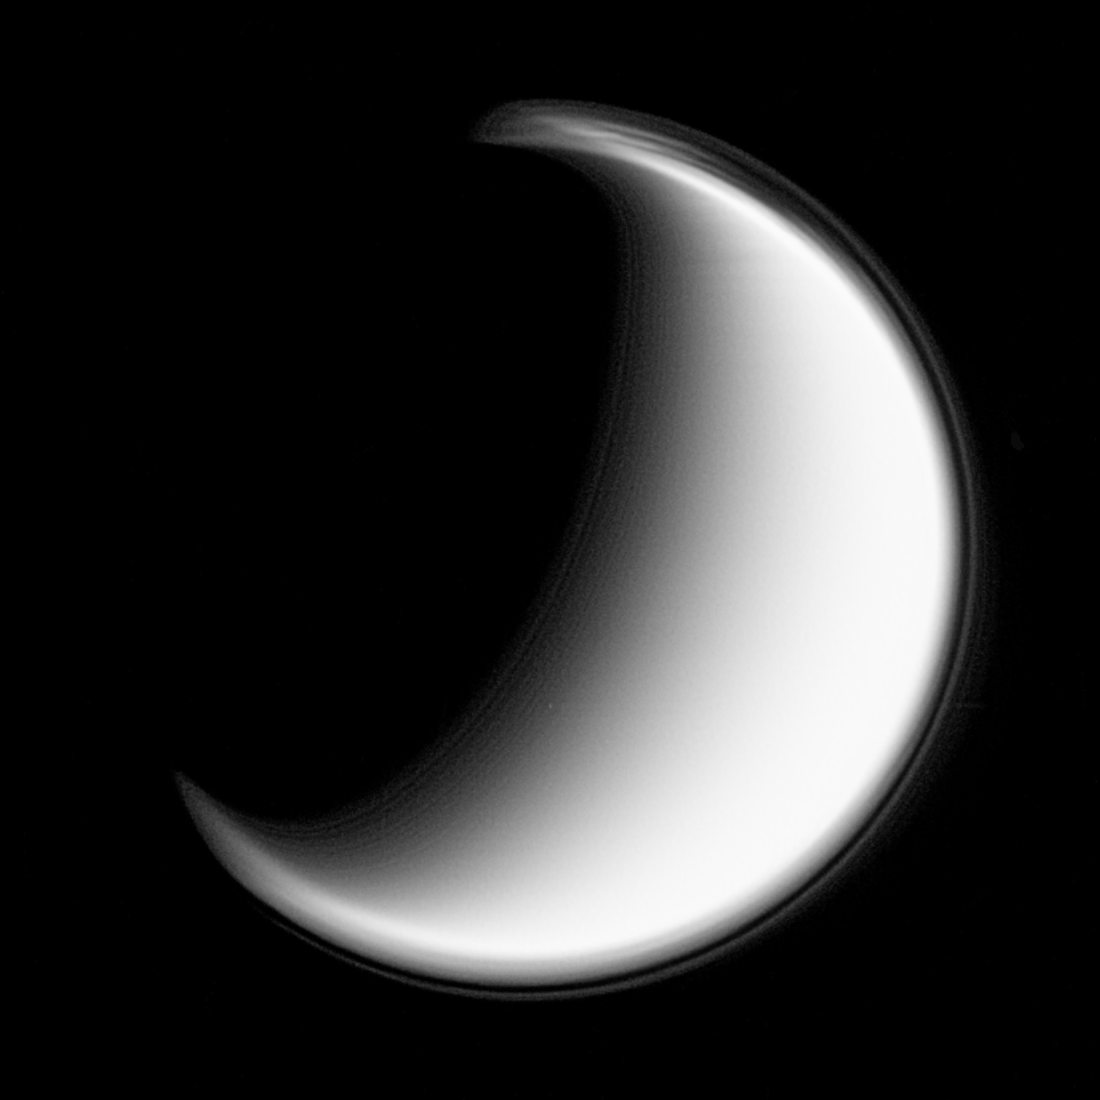

Haze Layers on Titan

This composite of 24 images from the Cassini spacecraft shows multiple layers in Titan’s stratospheric haze. The most prominent layer is located about 500 kilometers (300 miles) above the surface and is seen at all latitudes, encircling the moon.

Several other layers are most apparent in the north polar hood (at top), but this view also shows some at other latitudes. The mechanisms that produce these layers are not understood, but waves in the atmosphere are thought to play a significant role.

The images in this composite were taken over a period of 23 minutes. The images were processed to enhance fine detail and then were combined to create this view. North on Titan (5,150 kilometers, or 3,200 miles across) is up.

The images were taken in visible light with the narrow-angle camera on Jan. 27, 2006 at a distance of approximately 2.3 million kilometers (1.4 million miles) from Titan and at a Sun-Titan-spacecraft, or phase, angle of 155 degrees. Image scale is 13 kilometers (8 miles) per pixel.

Caption updated July 9, 2012, to remove an erroneous statement about the composition of the material in Titan’s prominent haze layer.

The Cassini-Huygens mission is a cooperative project of NASA, the European Space Agency and the Italian Space Agency. The Jet Propulsion Laboratory, a division of the California Institute of Technology in Pasadena, manages the mission for NASA’s Science Mission Directorate, Washington, D.C. The Cassini orbiter and its two onboard cameras were designed, developed and assembled at JPL. The imaging operations center is based at the Space Science Institute in Boulder, Colo.

Credit: NASA/JPL/Space Science Institute